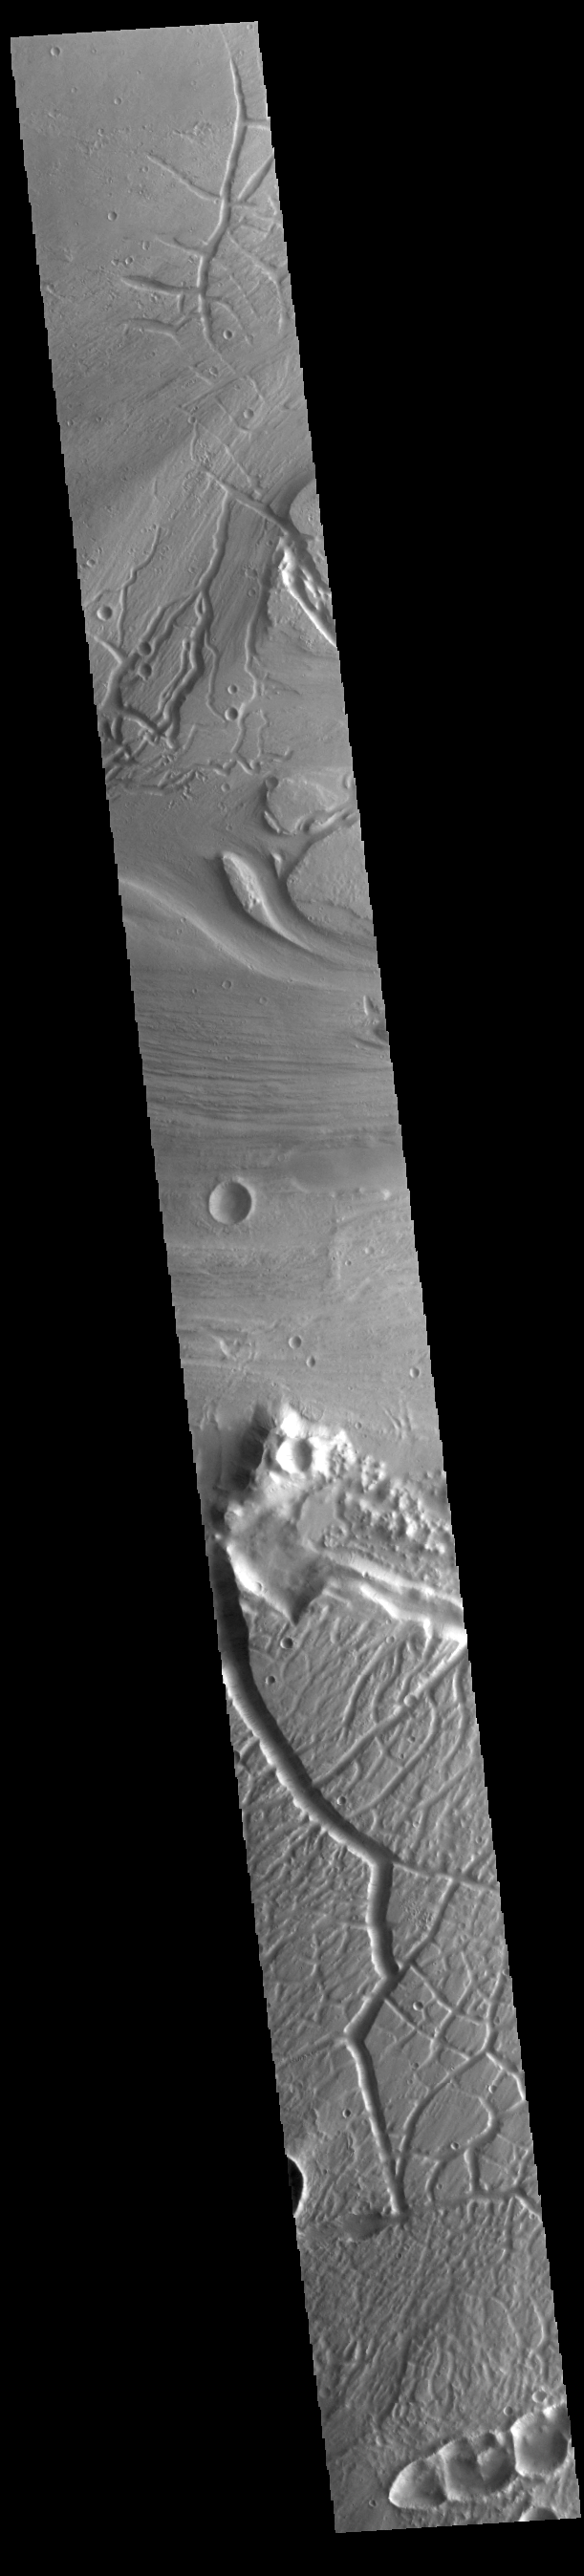

Kasei Valles

Today’s VIS image shows a portion of Kasei Valles. Kasei Valles is one of the largest outflow channel systems on Mars, in places up to 482 km (300 miles) wide and 1580 km (982 miles) long. For comparison, the Grand Canyon in Arizona is is only 29 km (18 miles) at its widest and only 446 km (277 miles) long. Kasei Valles flows eastward through Lunae Planum and empties into Chryse Planitia.

Credit: NASA/JPL-Caltech/ASU